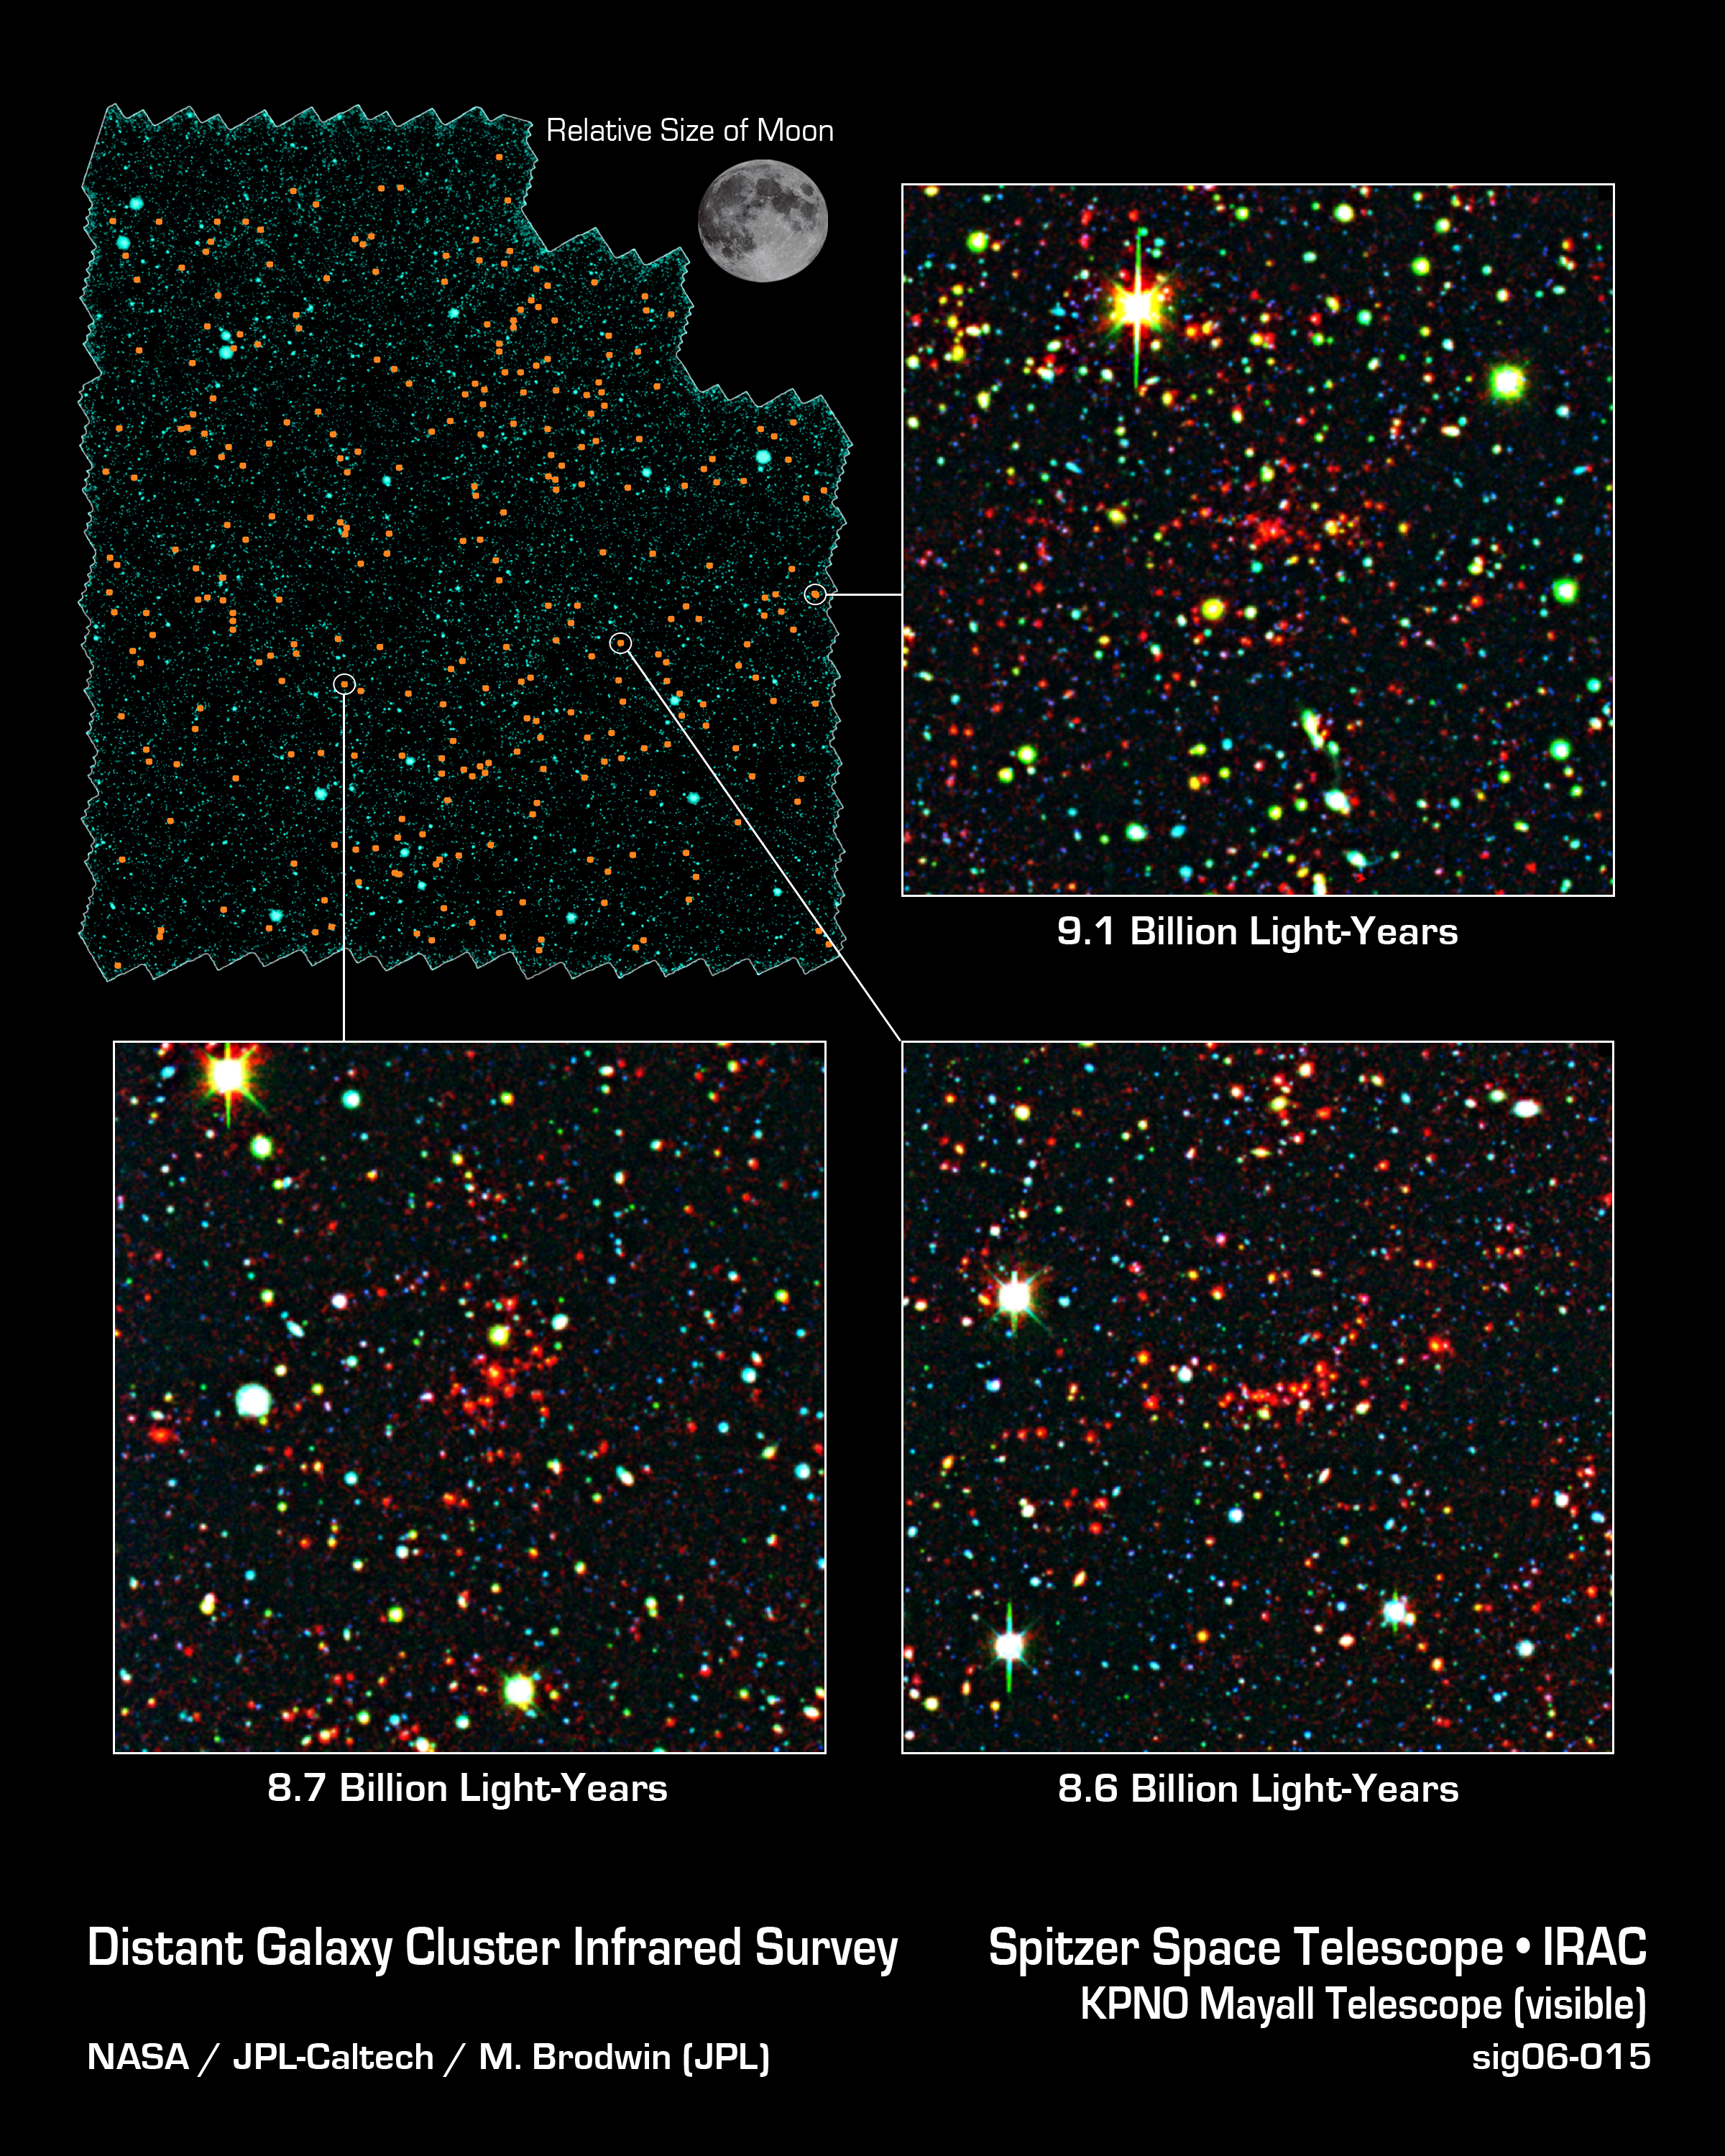

Galaxies Gather at Great Distances

Astronomers have discovered nearly 300 galaxy clusters and groups, including almost 100 located 8 to 10 billion light-years away, using the space-based Spitzer Space Telescope and the ground-based Mayall 4-meter telescope at Kitt Peak National Observatory in Tucson, Ariz. The new sample represents a six-fold increase in the number of known galaxy clusters and groups at such extreme distances, and will allow astronomers to systematically study massive galaxies two-thirds of the way back to the Big Bang.

A mosaic portraying a bird's eye view of the field in which the distant clusters were found is shown at upper left. It spans a region of sky 40 times larger than that covered by the full moon as seen from Earth. Thousands of individual images from Spitzer's infrared array camera instrument were stitched together to create this mosaic. The distant clusters are marked with orange dots.

Close-up images of three of the distant galaxy clusters are shown in the adjoining panels. The clusters appear as a concentration of red dots near the center of each image. These images reveal the galaxies as they were over 8 billion years ago, since that's how long their light took to reach Earth and Spitzer's infrared eyes.

These pictures are composites, combining ground-based optical images captured by the Mosaic-I camera on the Mayall 4-meter telescope at Kitt Peak, with infrared pictures taken by Spitzer's infrared array camera. Blue and green represent visible light at wavelengths of 0.4 microns and 0.8 microns, respectively, while red indicates infrared light at 4.5 microns.

Kitt Peak National Observatory is part of the National Optical Astronomy Observatory in Tuscon, Ariz.

Credit: NASA/JPL-Caltech/M. Brodwin (JPL)